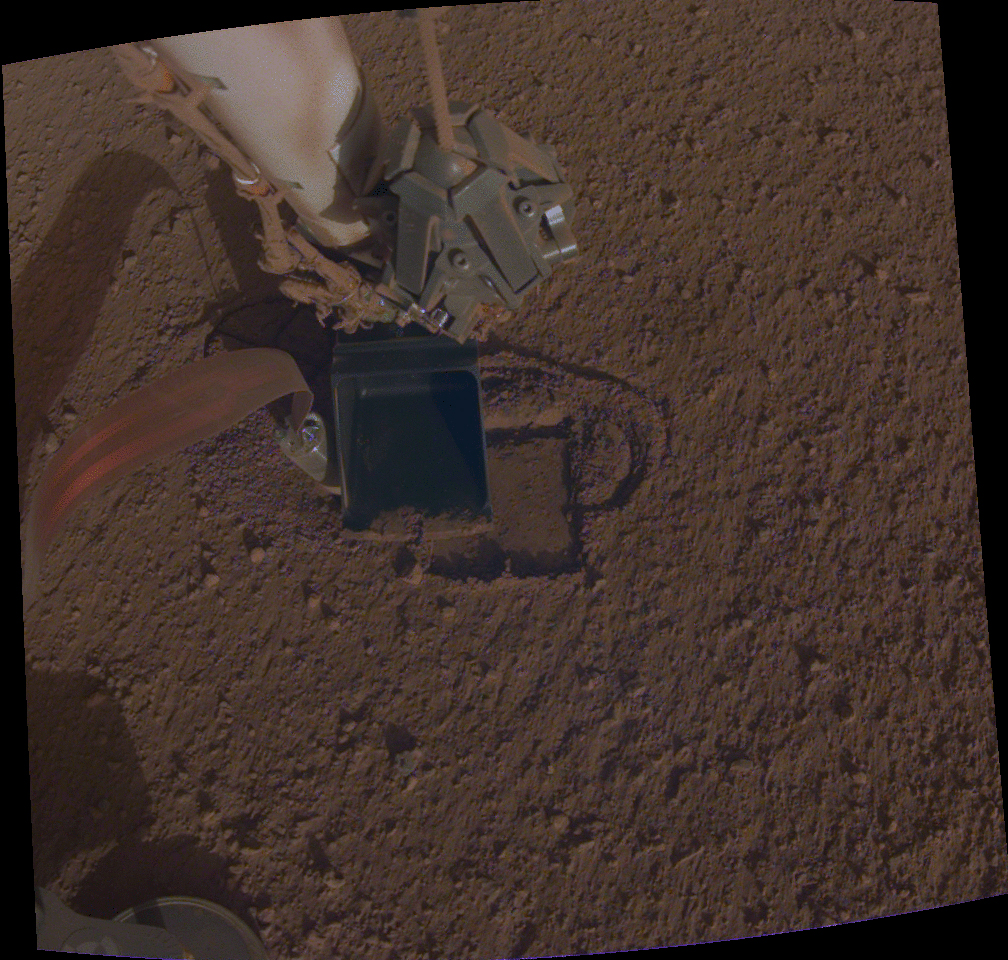

Pinning Helps the Mole Move

This GIF shows NASA InSight’s heat probe, or “mole,” digging about a centimeter (half an inch) below the surface last week. Using a technique called “pinning,” InSight recently pressed against the mole using a scoop on its robotic arm to help the self-hammering heat probe dig so that it can “take the temperature” of Mars.

JPL manages InSight for NASA’s Science Mission Directorate. InSight is part of NASA’s Discovery Program, managed by the agency’s Marshall Space Flight Center in Huntsville, Alabama. Lockheed Martin Space in Denver built the InSight spacecraft, including its cruise stage and lander, and supports spacecraft operations for the mission.

A number of European partners, including France’s Centre National d’Études Spatiales (CNES) and the German Aerospace Center (DLR), are supporting the InSight mission. CNES and the Institut de Physique du Globe de Paris (IPGP) provided the Seismic Experiment for Interior Structure (SEIS) instrument, with significant contributions from the Max Planck Institute for Solar System Research (MPS) in Germany, the Swiss Institute of Technology (ETH) in Switzerland, Imperial College and Oxford University in the United Kingdom, and JPL. DLR provided the Heat Flow and Physical Properties Package (HP3) instrument, with significant contributions from the Space Research Center (CBK) of the Polish Academy of Sciences and Astronika in Poland. Spain’s Centro de Astrobiología (CAB) supplied the wind sensors.

Credit: NASA/JPL-Caltech